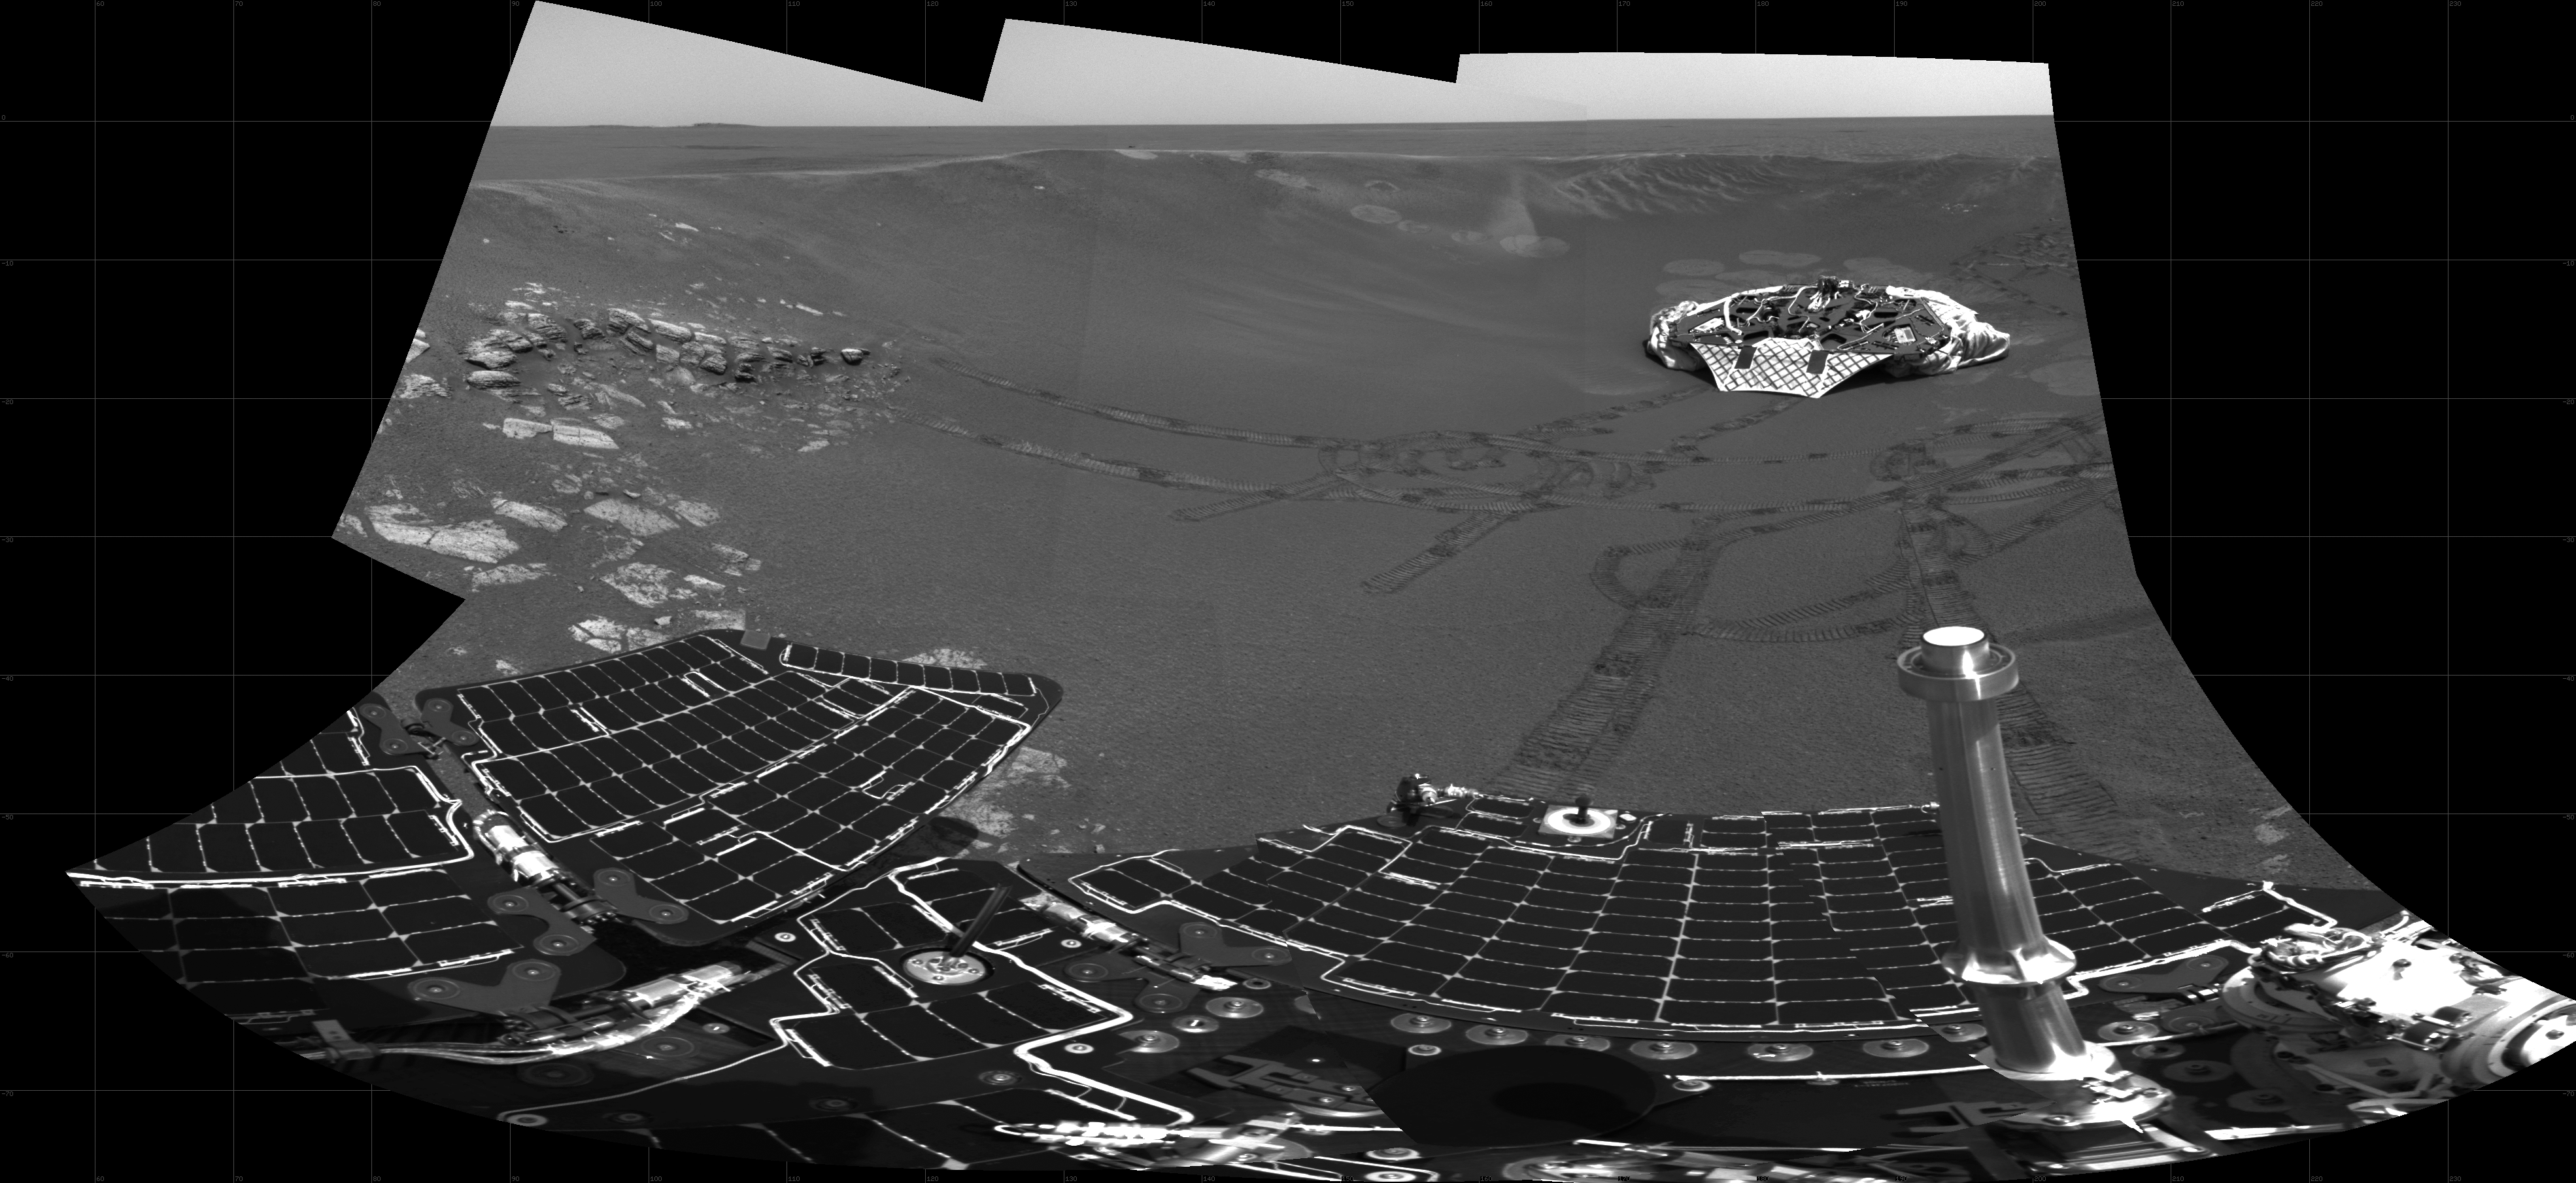

Over Here, Over There

This partial panoramic image from the navigation camera on the Mars Exploration Rover Opportunity shows the lander in the center of the crater at Meridiani Planum, Mars. The image, taken on sol 34 of Opportunity’s journey, was not completely downlinked as of sol 35 of the rover’s mission. Note the view of the plains outside the crater, the rover tracks in the center and right of the image, and the airbag bounce marks behind the lander.

Credit: NASA/JPL